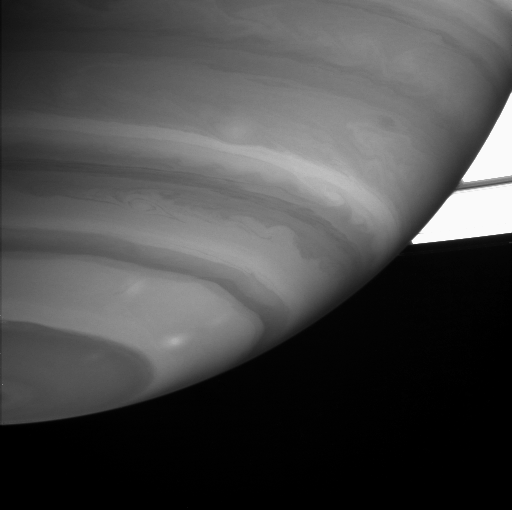

A Crisp View

This detailed view of Saturn’s southern hemisphere shows clouds, storms and waves in the planet’s many latitudinal bands.

The image was taken through a filter where methane gas has strong absorption. The cloud particles scatter light back toward the camera, but methane gas absorbs it, so only high clouds are visible in this image. Differences in cloud height are not resolvable; the impression of parallel ridges and troughs is an optical illusion brought about by the alternating light and dark bands.

Saturn’s rings were overexposed in this long duration exposure and appear quite bright.

The image was taken with the Cassini spacecraft narrow angle camera on Sept. 12, 2004, at a distance of 8.7 million kilometers (5.4 million miles) from Saturn through a filter sensitive to wavelengths of infrared light centered at 889 nanometers. The image scale is 103 kilometers (64 miles) per pixel.

The Cassini-Huygens mission is a cooperative project of NASA, the European Space Agency and the Italian Space Agency. The Jet Propulsion Laboratory, a division of the California Institute of Technology in Pasadena, manages the Cassini-Huygens mission for NASA’s Office of Space Science, Washington, D.C. The Cassini orbiter and its two onboard cameras, were designed, developed and assembled at JPL. The imaging team is based at the Space Science Institute, Boulder, Colo.

Credit: NASA/JPL/Space Science Institute